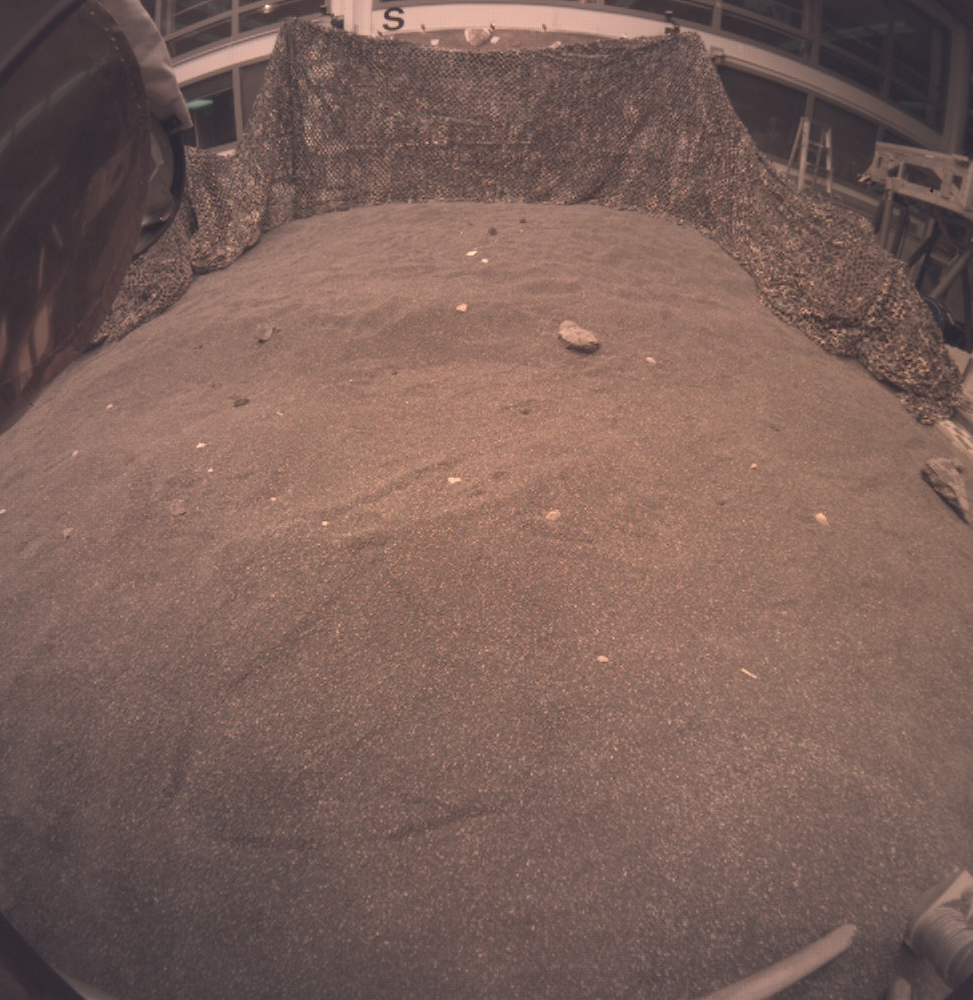

InSight Instrument Deployment Test in JPL Sandbox

This is an image taken by an engineering model of NASA’s InSight lander during a rehearsal for instrument deployment in a Mars-like testbed at NASA’s Jet Propulsion Laboratory, Pasadena, California. A flight version of the Instrument Context Camera (ICC) that took this image is expected to take InSight’s first image on Mars. The aspect or geometry of the image will look similar to what is seen here. The initial image on Mars will not be as sharp as this one because the dust cover will still be on. Dust is likely to be kicked up during entry, descent and landing.

JPL, a division of Caltech in Pasadena, California, manages InSight for NASA’s Science Mission Directorate in Washington. InSight is part of NASA’s Discovery Program, managed by the agency’s Marshall Space Flight Center in Huntsville, Alabama. The InSight spacecraft was built and tested by Lockheed Martin Space in Denver, Colorado.

Credit: NASA/JPL-Caltech